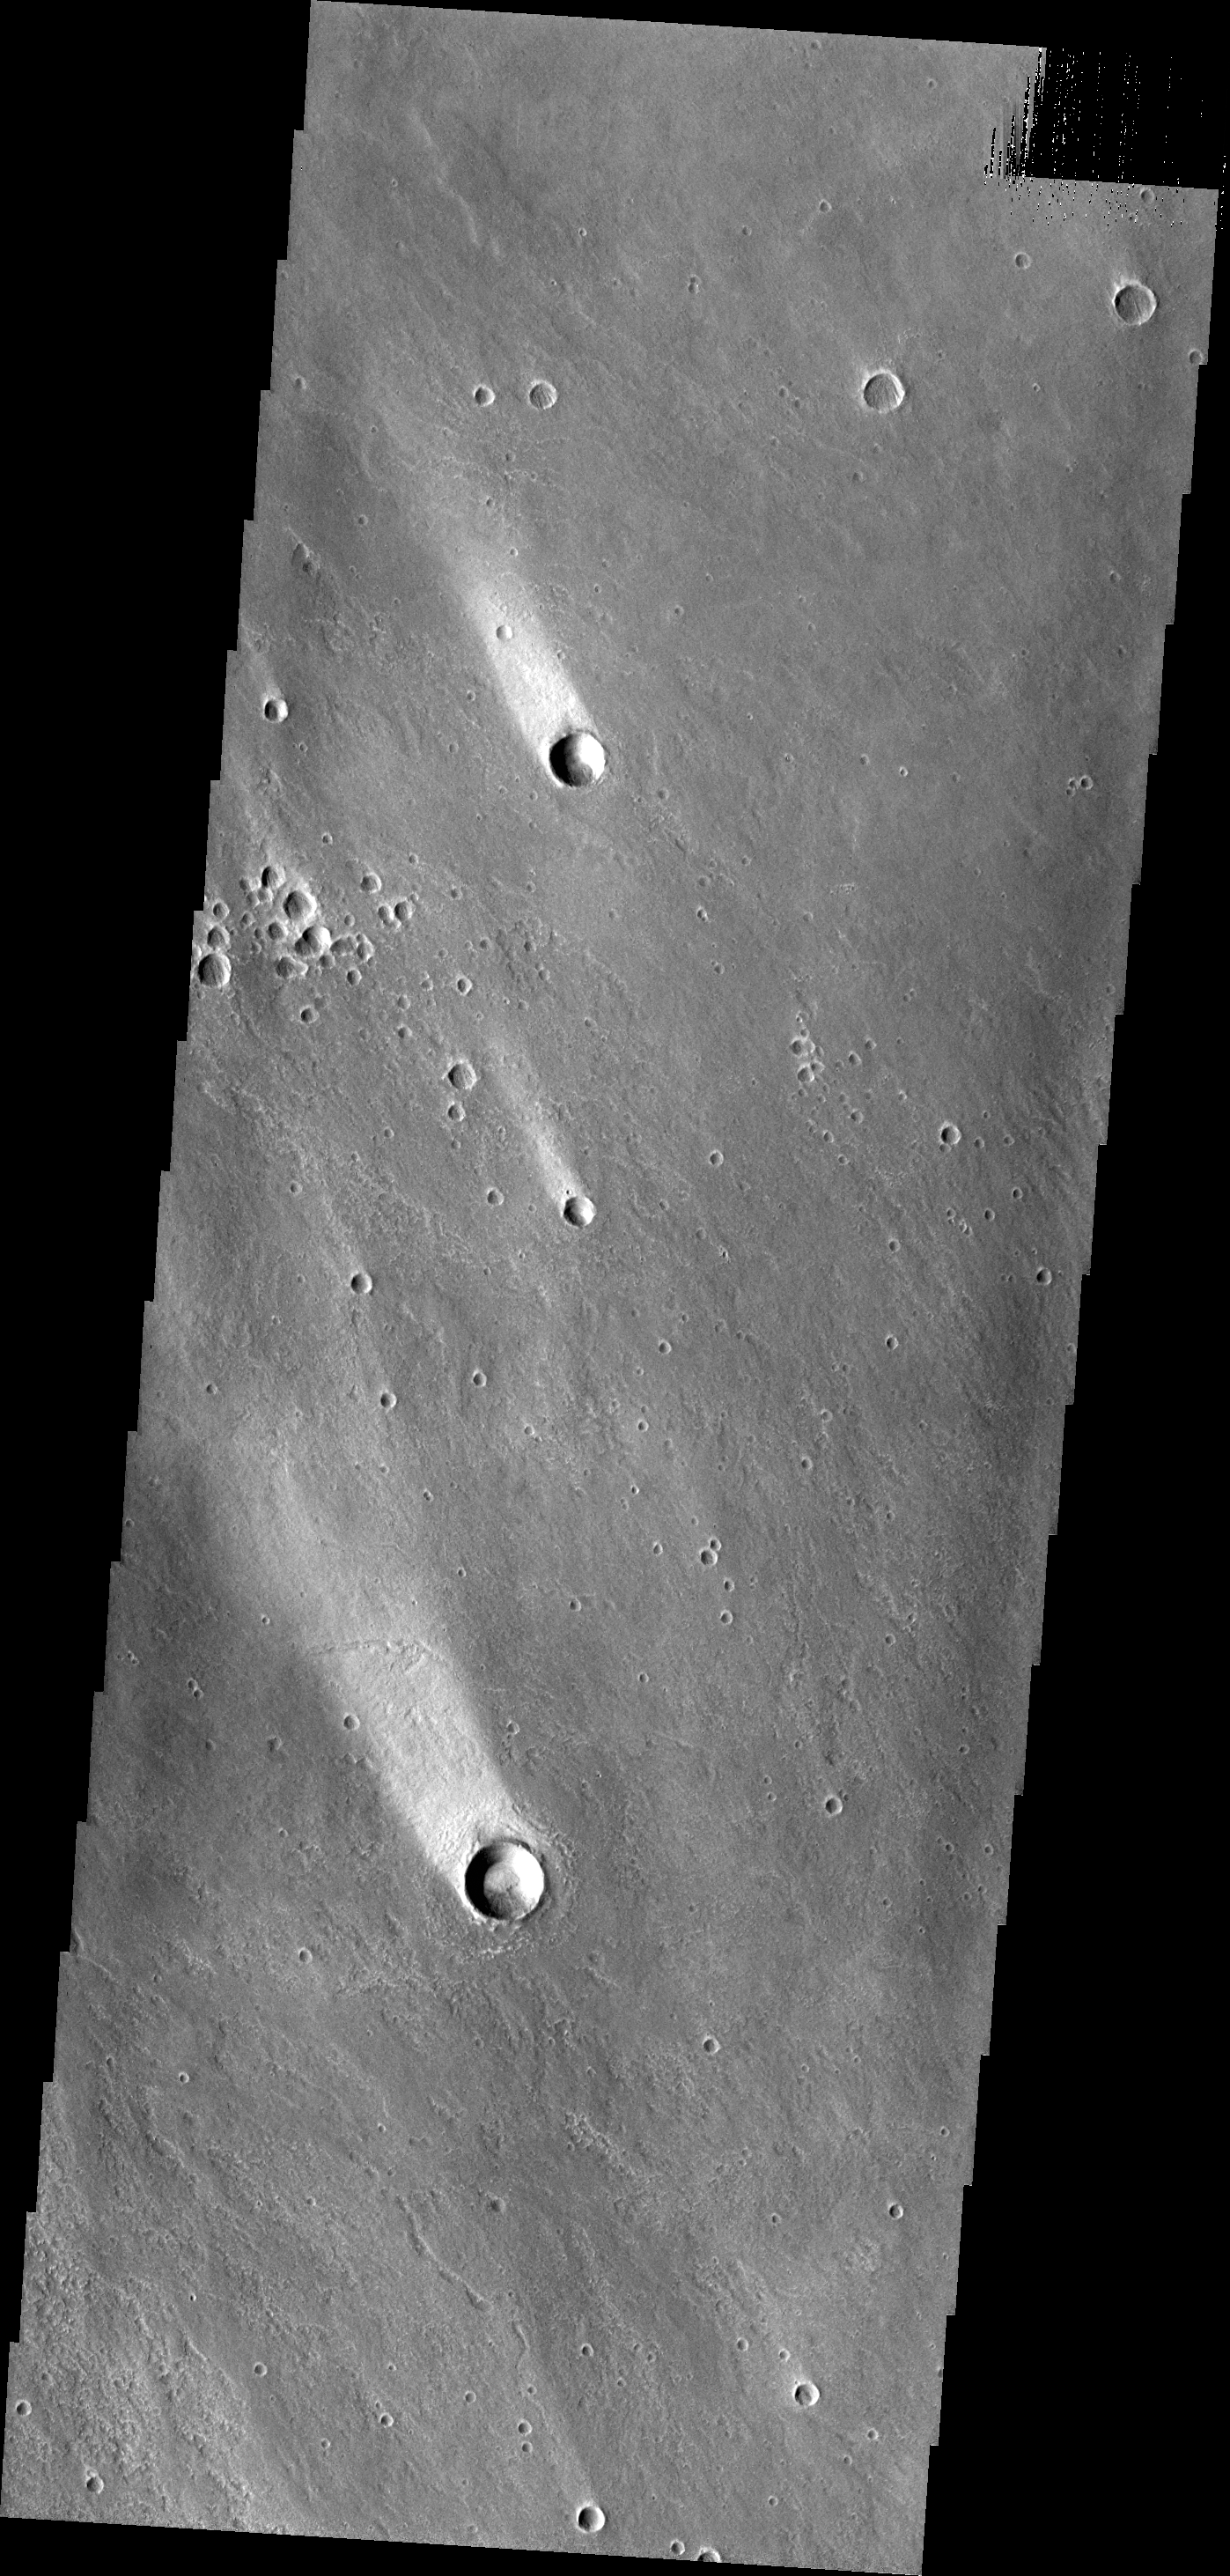

Windstreaks

These windstreaks, located north of Olympus Mons, indicate winds from the south-southeast.

Credit: NASA/JPL/ASU